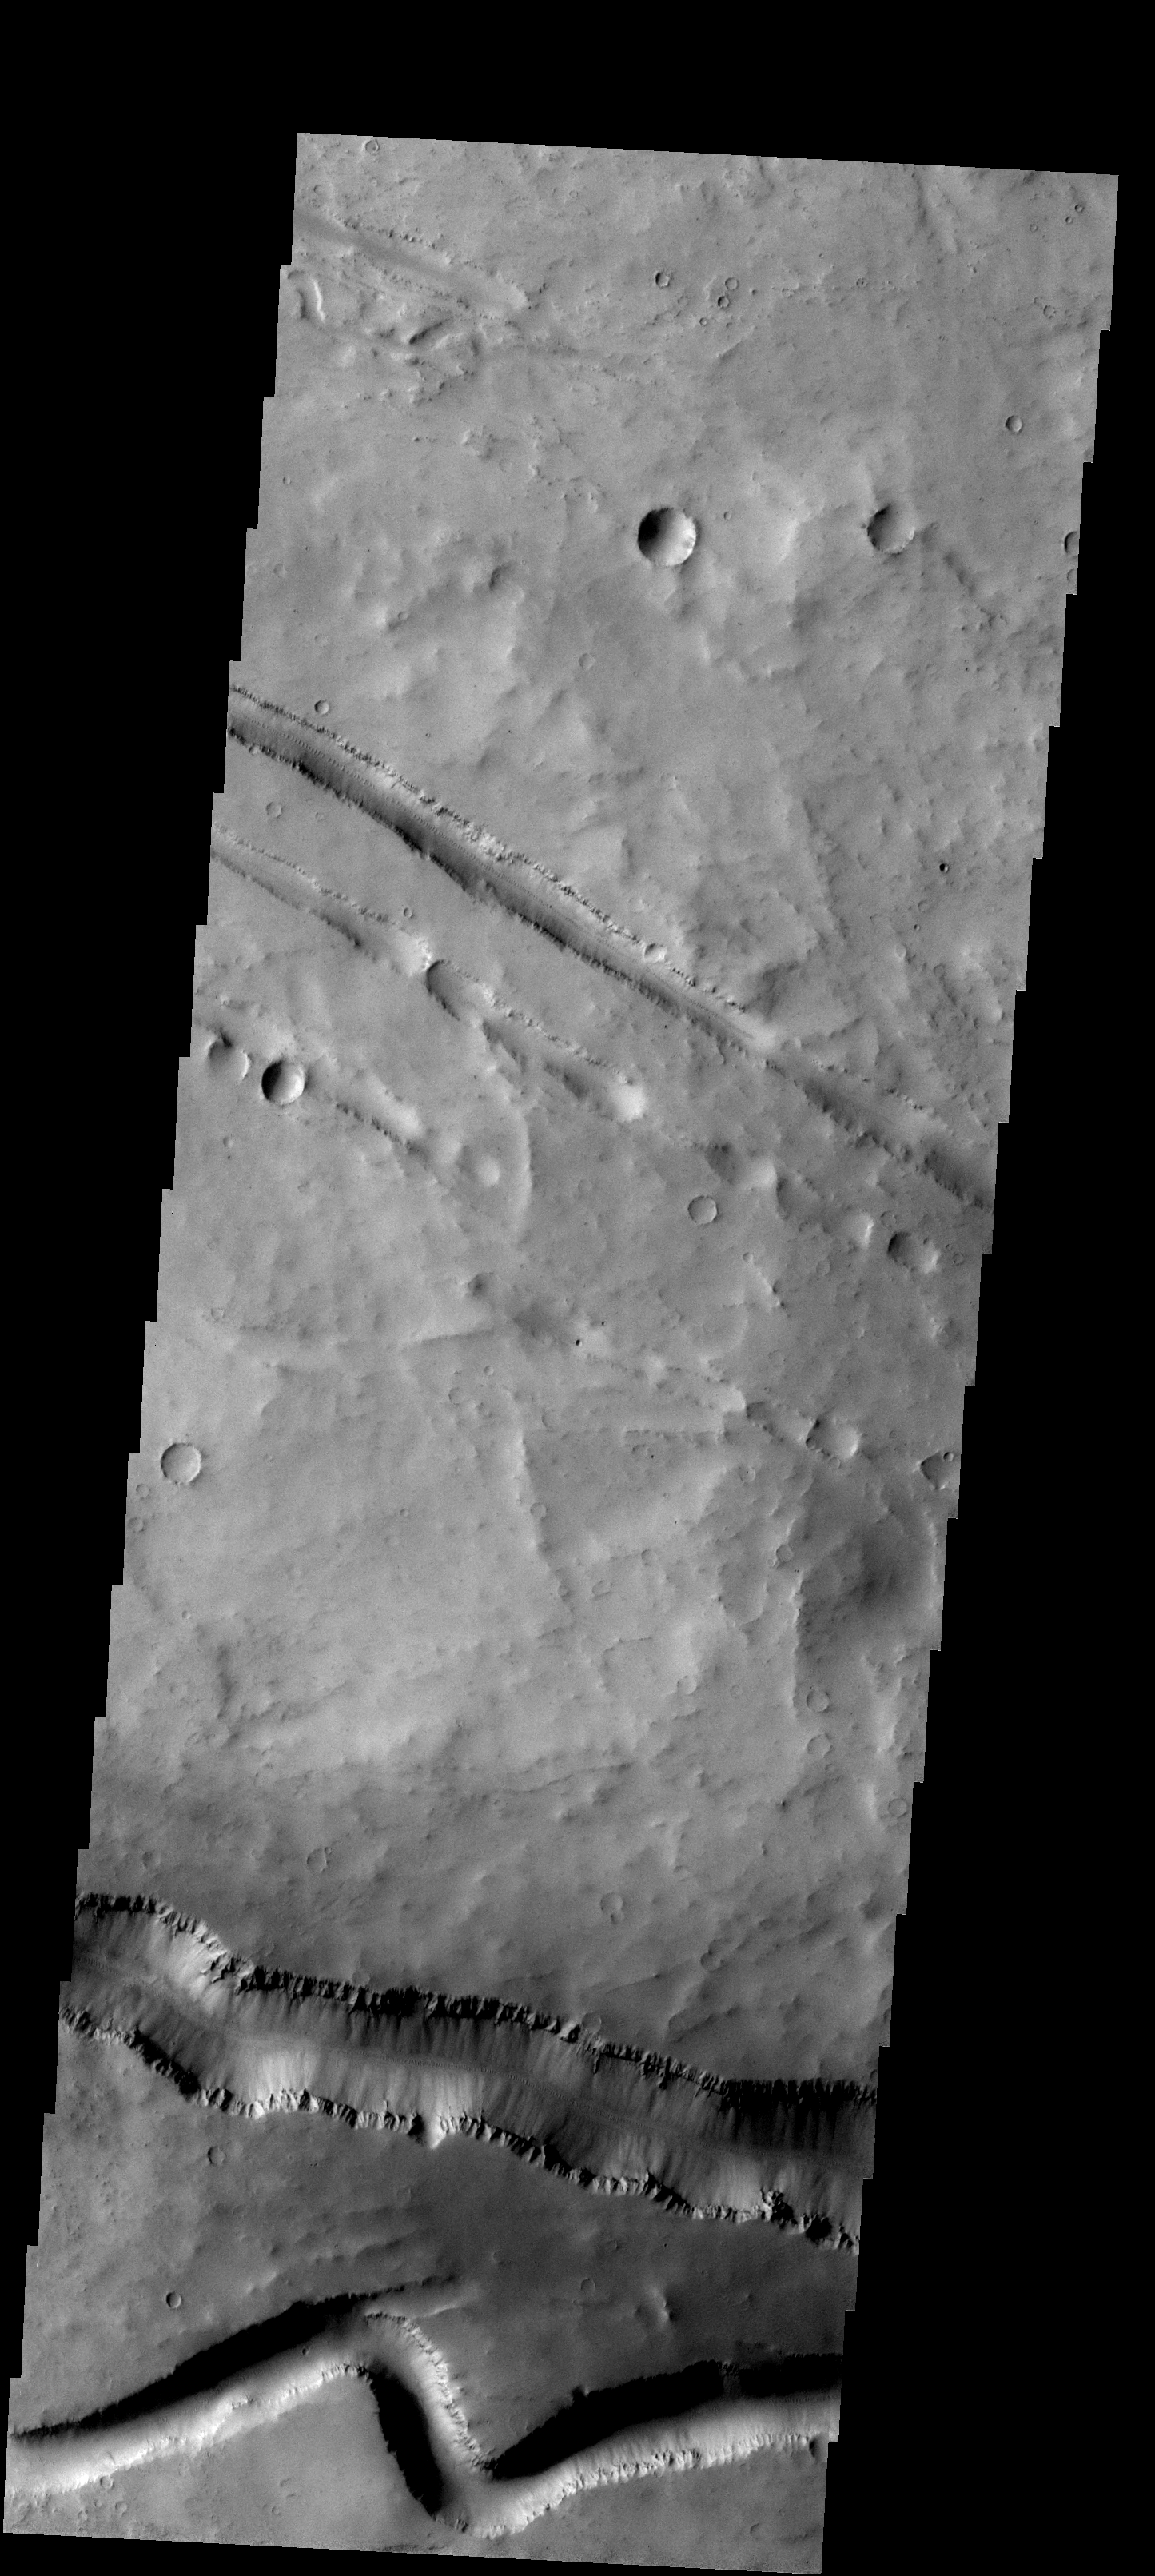

Fracture

The fractures and channel-like features in this image are located in the Elysium Volcanic complex.

Image information: VIS instrument. Latitude 25.3N, Longitude 137.3E. 19 meter/pixel resolution.

Please see the THEMIS Data Citation Note for details on crediting THEMIS images.

Note: this THEMIS visual image has not been radiometrically nor geometrically calibrated for this preliminary release. An empirical correction has been performed to remove instrumental effects. A linear shift has been applied in the cross-track and down-track direction to approximate spacecraft and planetary motion. Fully calibrated and geometrically projected images will be released through the Planetary Data System in accordance with Project policies at a later time.

NASA’s Jet Propulsion Laboratory manages the 2001 Mars Odyssey mission for NASA’s Office of Space Science, Washington, D.C. The Thermal Emission Imaging System (THEMIS) was developed by Arizona State University, Tempe, in collaboration with Raytheon Santa Barbara Remote Sensing. The THEMIS investigation is led by Dr. Philip Christensen at Arizona State University. Lockheed Martin Astronautics, Denver, is the prime contractor for the Odyssey project, and developed and built the orbiter. Mission operations are conducted jointly from Lockheed Martin and from JPL, a division of the California Institute of Technology in Pasadena.

Credit: NASA/JPL/ASU